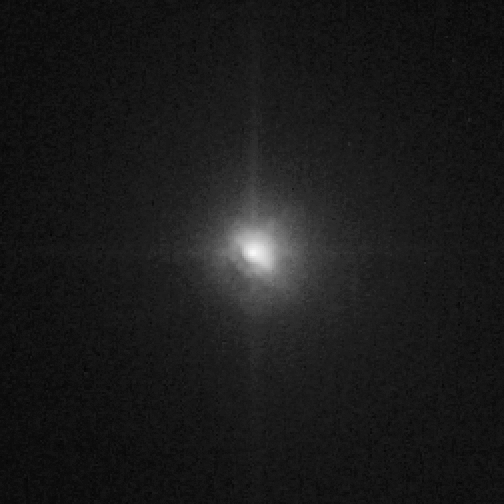

Hubble View of Comet Tempel 1, Just After Impact

Object Name: 9P/Tempel 1
Object Description: Periodic Comet
Instrument: HST/ACS/HRC
Filters: F606W (V)

Credit: NASA, ESA, P. Feldman (Johns Hopkins University), and H. Weaver (Johns Hopkins University Applied Physics Lab)